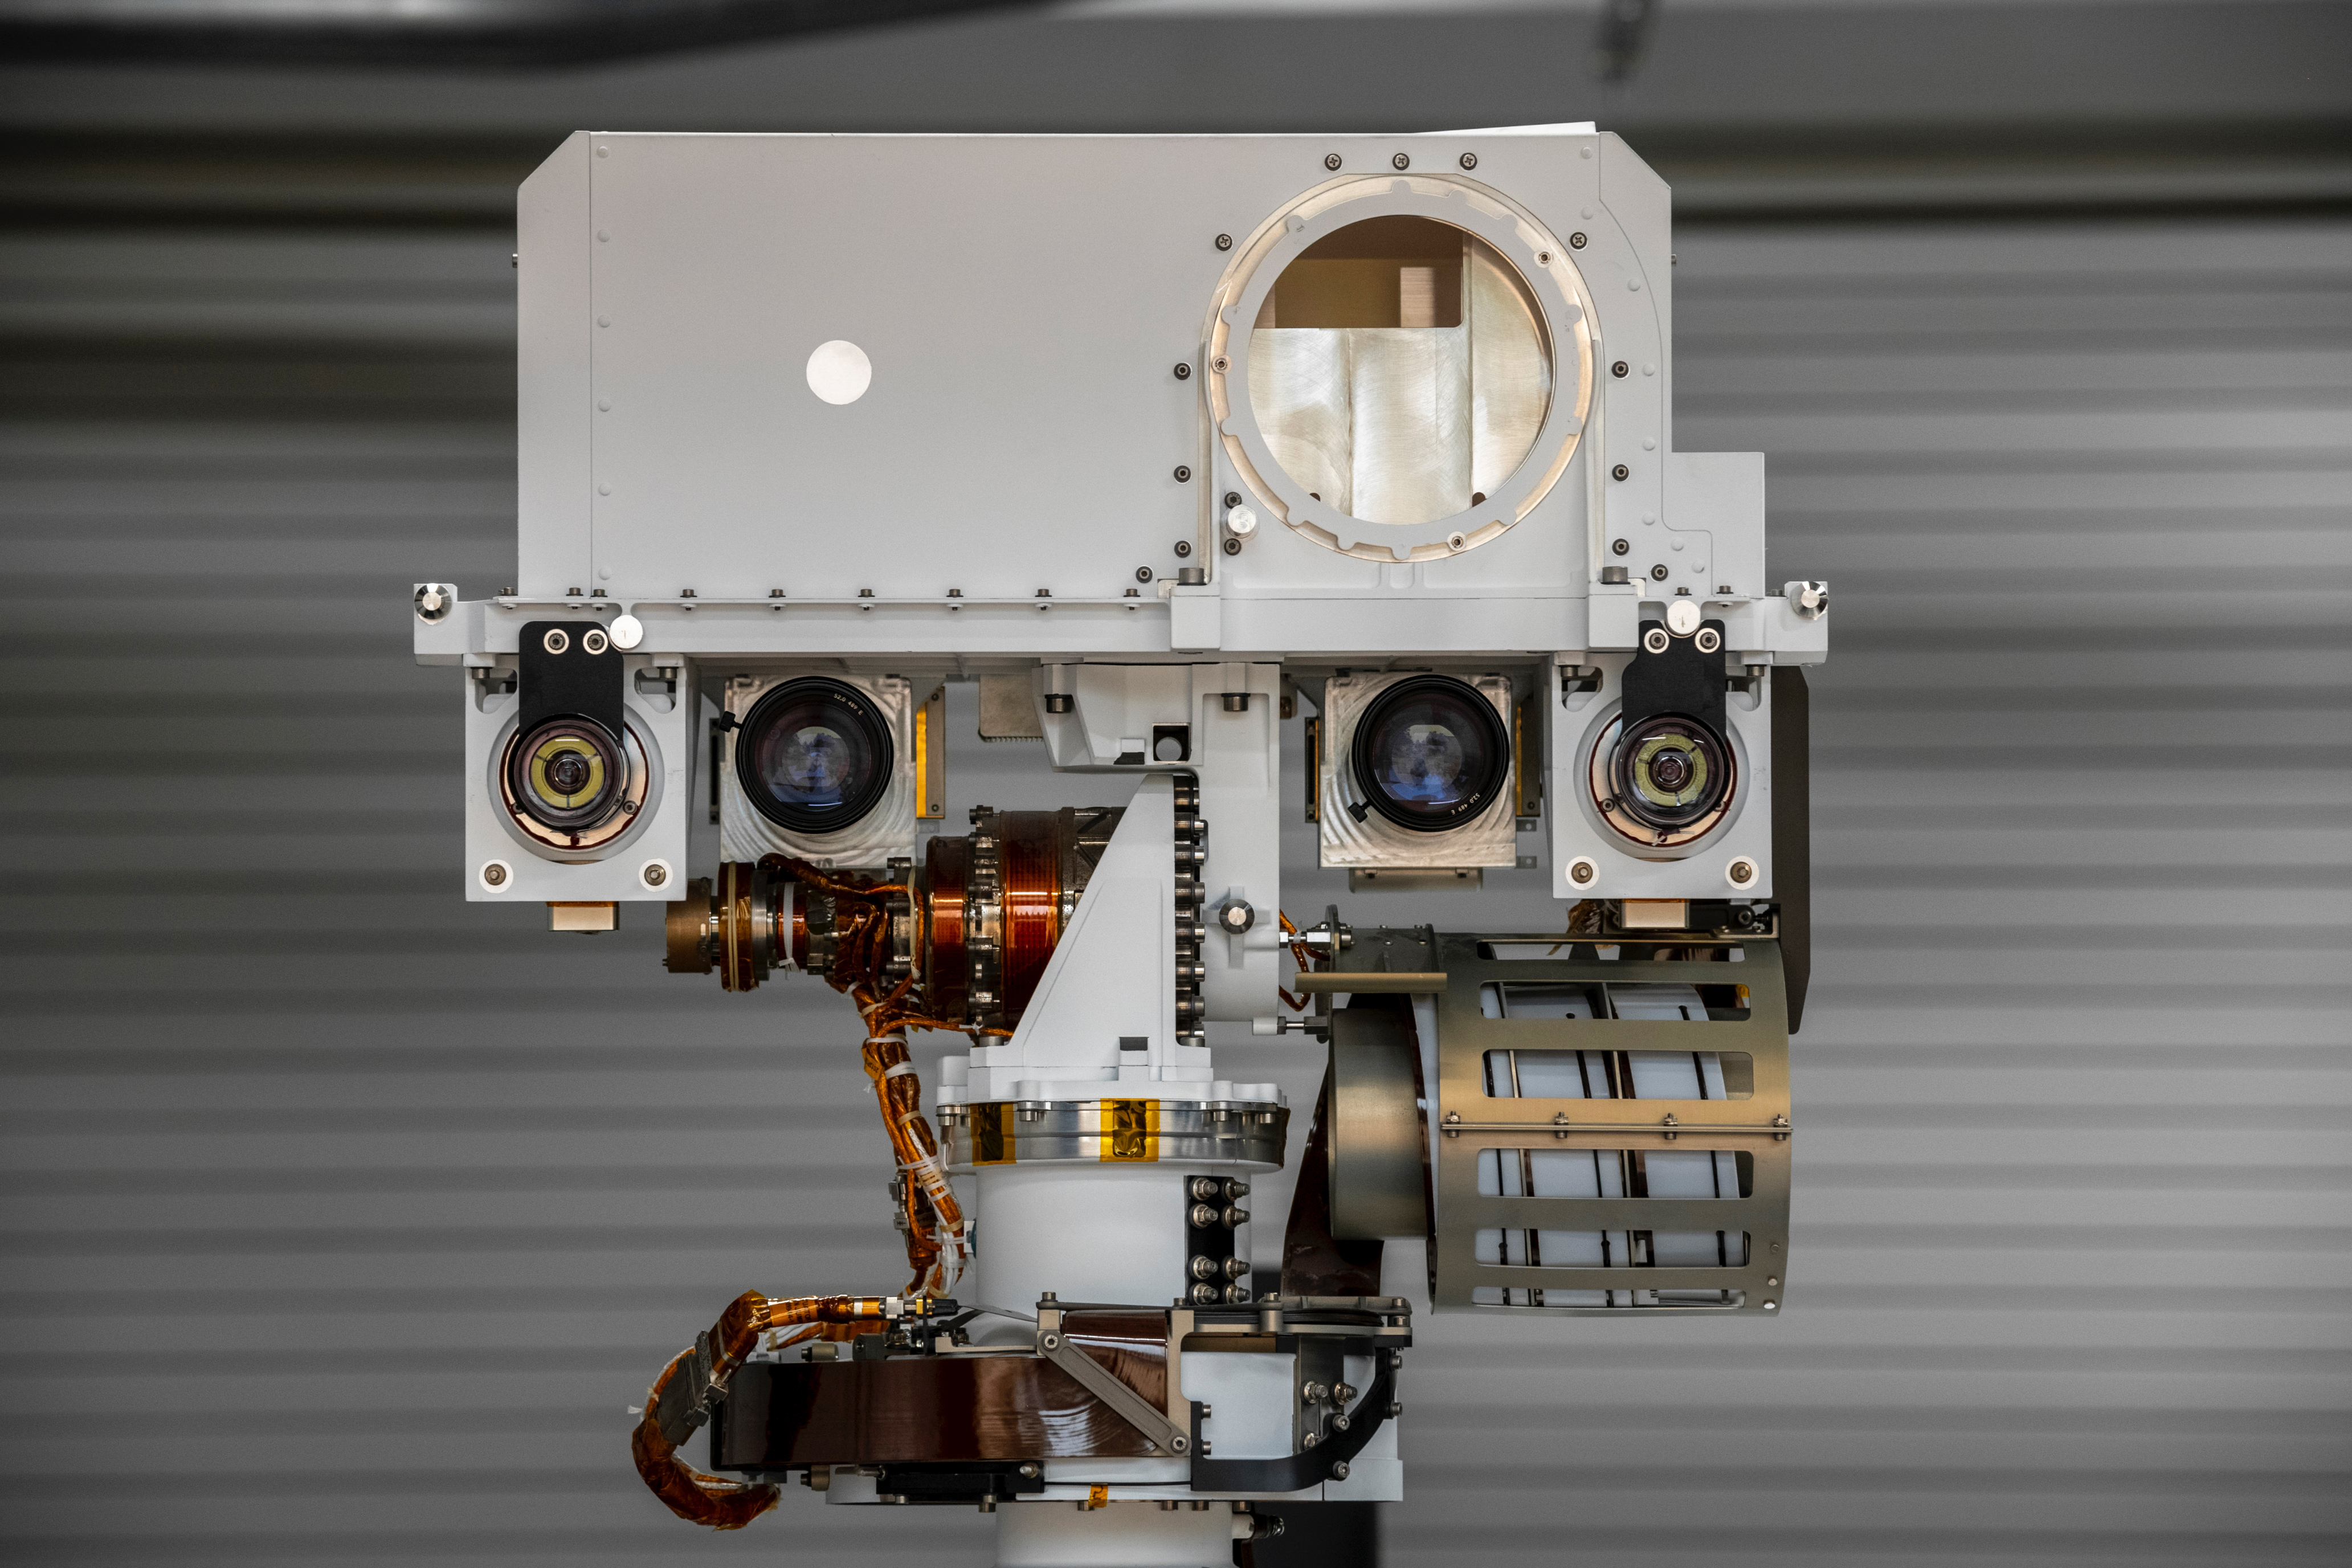

Perseverance Twin Raises Its Mast

The full-scale engineering model of NASA’s Perseverance rover raises its “head,” or remote sensing mast, at NASA’s Jet Propulsion Laboratory in Southern California. This model is known as the vehicle system test bed (VSTB) rover, or OPTIMISM (Operational Perseverance Twin for Integration of Mechanisms and Instruments Sent to Mars). OPTIMISM raised its mast shortly after moving into its new home at JPL’s Mars Yard on Sept. 4, 2020.

The mast hosts many of the rover’s cameras and scientific instruments. At the top of the mast, the large circular opening is where the SuperCam instrument will be installed on this test rover. Also visible in these images below the SuperCam “eye” are the navigation cameras (two cameras closest to the outside of the head) and the Mastcam-Z cameras inside of the navigation cameras.

A key objective for Perseverance’s mission on Mars is astrobiology, including the search for signs of ancient microbial life. The rover will also characterize the planet’s climate and geology, pave the way for human exploration of the Red Planet, and be the first planetary spacecraft to collect and cache Martian rock and regolith (broken rock and dust). Subsequent missions, currently under consideration by NASA in cooperation with the European Space Agency, would send spacecraft to Mars to collect these cached samples from the surface and return them to Earth for in-depth analysis.

The Mars 2020 mission is part of a larger program that includes missions to the Moon as a way to prepare for human exploration of the Red Planet. Charged with returning astronauts to the Moon by 2024, NASA will establish a sustained human presence on and around the Moon by 2028 through NASA’s Artemis lunar exploration plans.

JPL, which is managed for NASA by Caltech in Pasadena, California, built and manages operations of the Perseverance rover.

Credit: NASA/JPL-Caltech